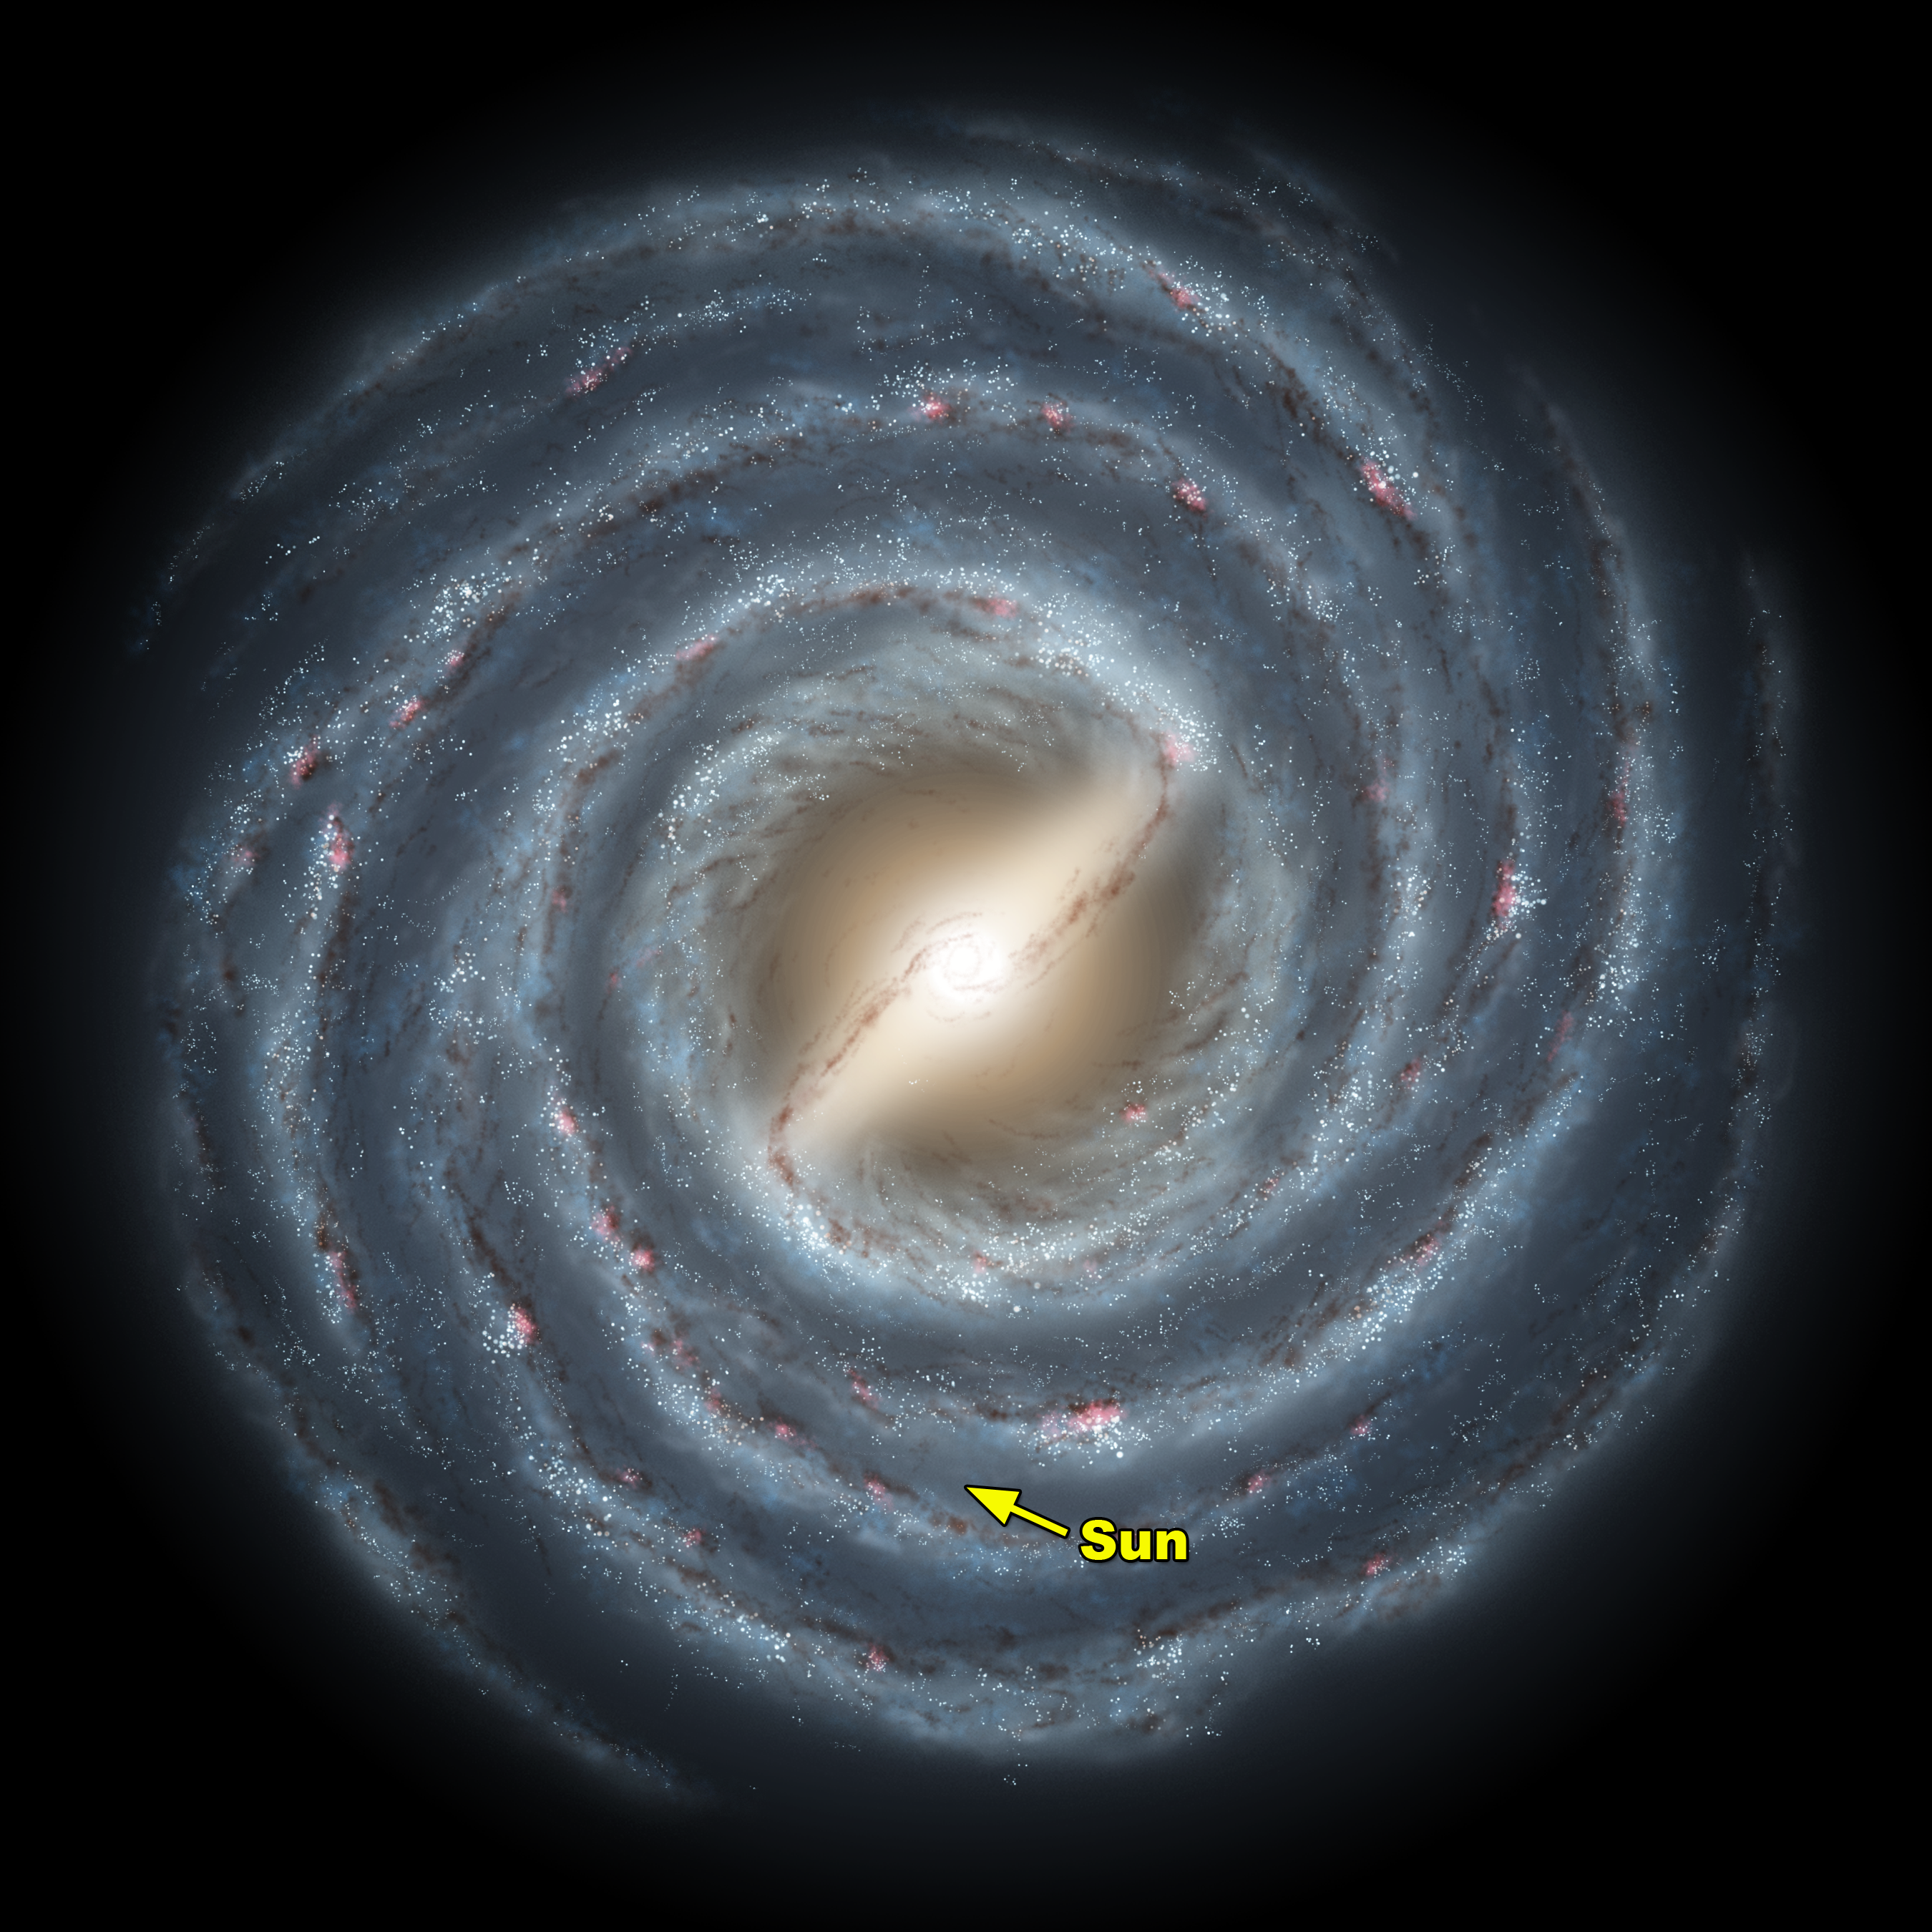

Milky Way Bar (annotated)

This artist's rendering shows a view of our own Milky Way Galaxy and its central bar as it might appear if viewed from above. An arrow indicates the location of our Sun. Astronomers have concluded for many years that our galaxy harbors a stellar bar, though its presence has been inferred indirectly. Our vantage point within the disk of the galaxy makes it difficult to accurately determine the size and shape of this bar and surrounding spiral arms.

New observations by the GLIMPSE legacy team with NASA's Spitzer Space Telescope indicate that the bar-shaped collection of old stars at the center of our galaxy may be longer, and at a different orientation, than previously believed. The newly-deduced size and angle of the bar are shown relative to our Sun's location. Our Milky Way galaxy may appear to be very different from an ordinary spiral galaxy.

Credit: NASA/JPL-Caltech/R. Hurt (SSC)